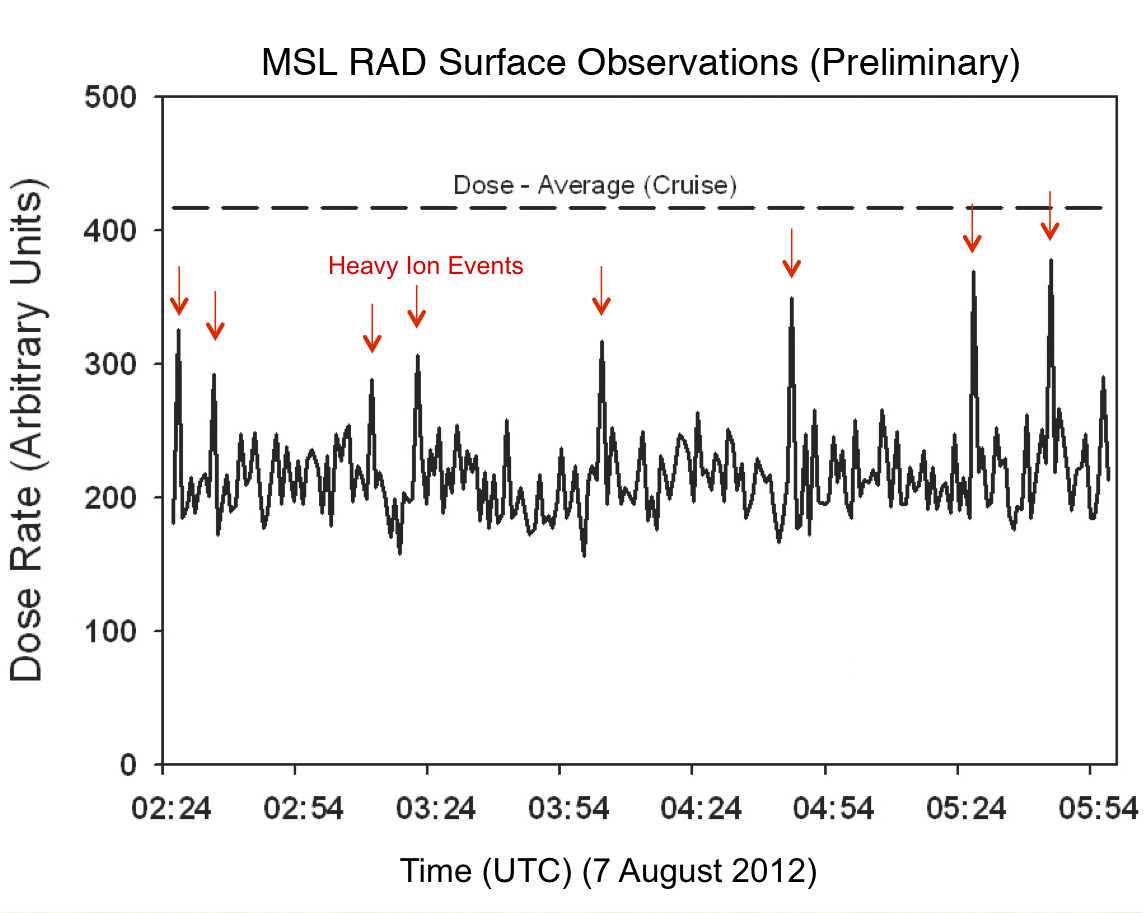

Curiosity’s First Radiation Measurements on Mars

Like a human working in a radiation environment, NASA’s Curiosity rover carries its own version of a dosimeter to measure radiation from outer space and the sun. This graphic shows the flux of radiation detected by Curiosity’s Radiation Assessment Detector (RAD) on Mars over three and a half hours on Aug. 6 PDT (Aug. 7 UTC). The data show that the radiation levels measured on Mars during this period of quiet solar activity are reduced from the average radiation detected in space during Curiosity’s cruise to Mars. This is explained by the rover being on the planet versus out in space, where it would have more exposure to radiation from all directions. Red arrows point to spikes in the radiation dose rate from heavy ion particles, which would be the most dangerous to astronauts.

During the course of the mission, scientists will study the variation of the radiation levels as a function of solar activity to understand and model the effects of the Martian atmosphere on radiation dose rates. Scientists and engineers will use this information to improve our understanding of how the radiation environment affects habitability for possible Martian microbial life, and, in addition, to help design the best kind of shielding needed for human beings on the surface.

RAD measures 26 kinds of charged particles as well as neutrons and gamma rays. Understanding how the flux of these different particles change with time is an important objective for RAD.

Credit: NASA/JPL-Caltech/SWRI